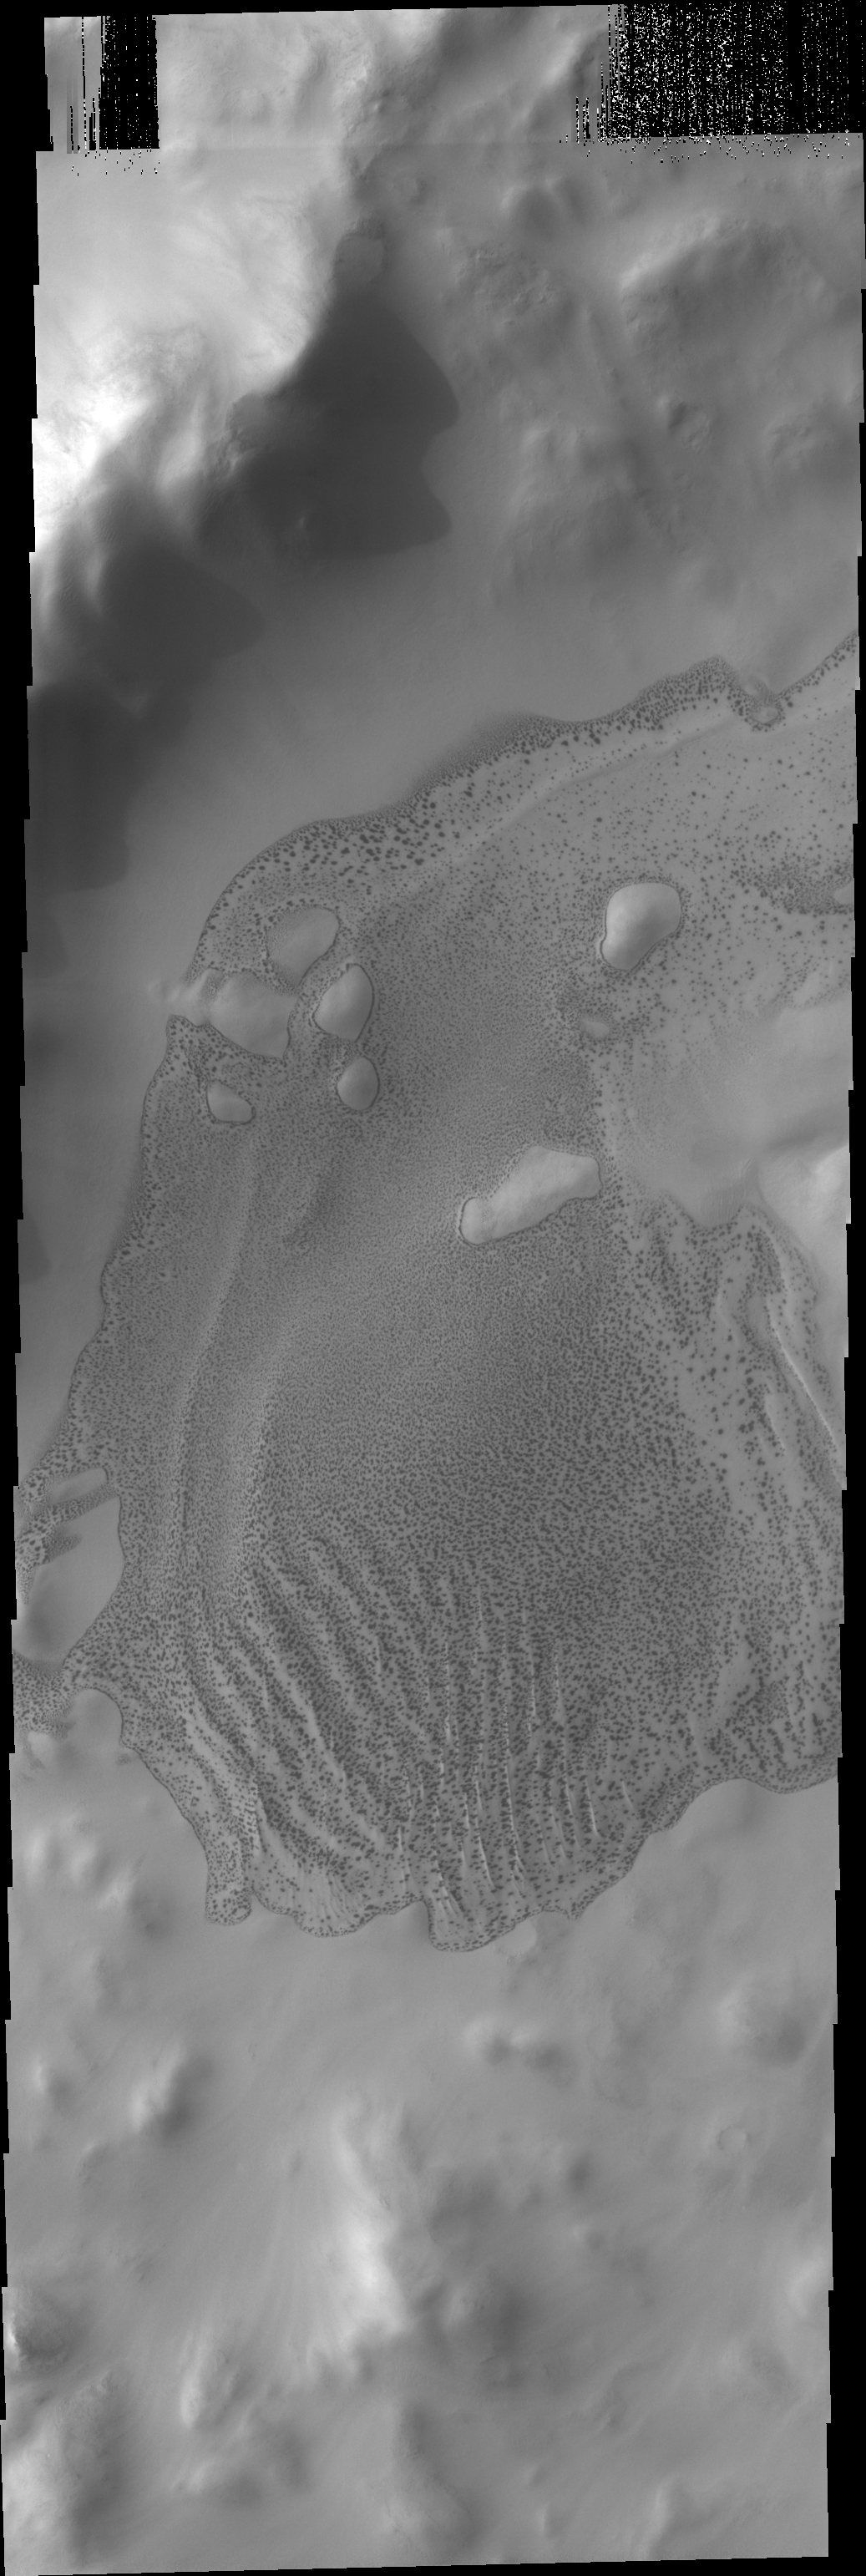

Wegener Crater Dunes

Located at 64 degrees south latitude, the dunes in Wegener Crater are just beginning to lose their frost cover. The ‘salt and pepper’ appearance is bright frost and dark dune on the crater floor.

Credit: NASA/JPL/ASU